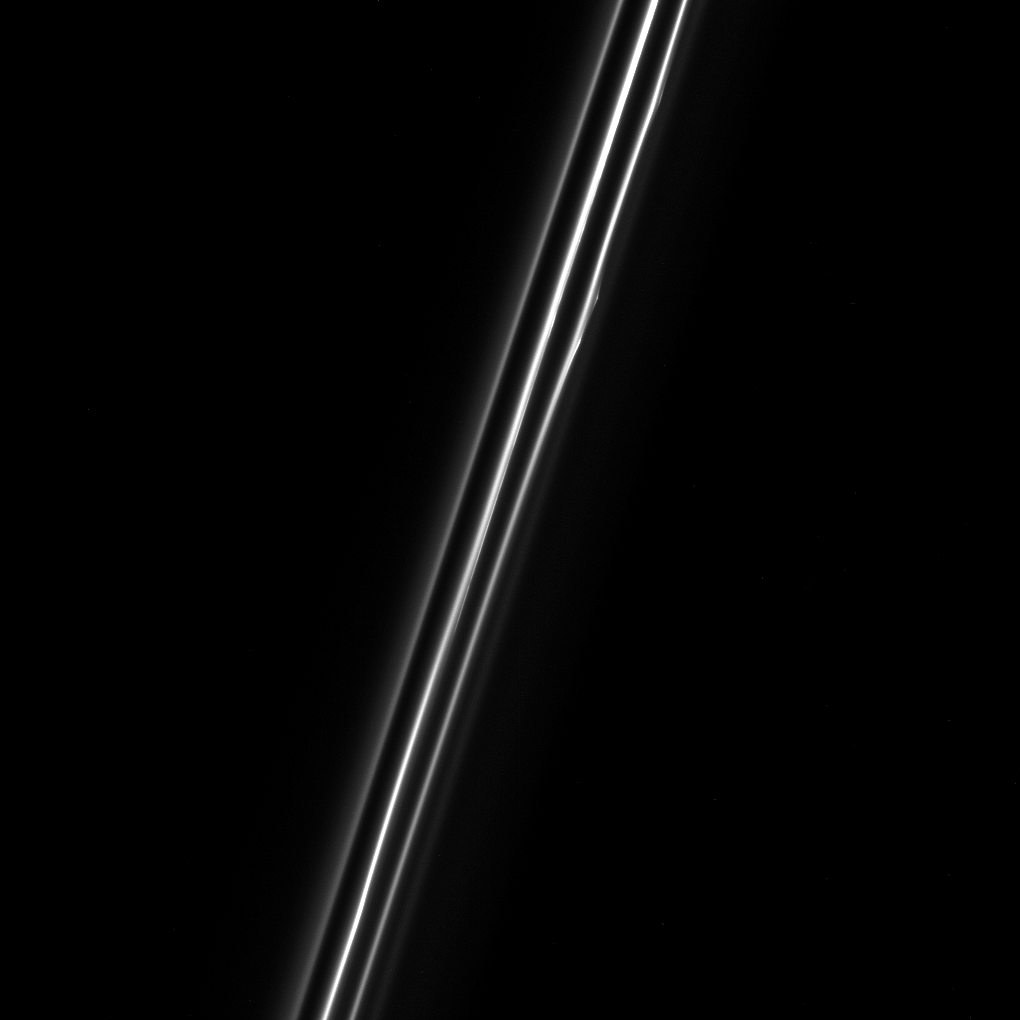

F for Fabulous

When seen up close, the F ring of Saturn resolves into multiple dusty strands. This Cassini view shows three bright strands and a very faint fourth strand off to the right.

The central strand is the core of the F ring. The other strands are not independent at all, but are actually sections of long spirals of material that wrap around Saturn. The material in the spirals was likely knocked out from the F ring’s core during interactions with a small moon. To read more about the spiral, see PIA07717.

This view looks toward the unilluminated side of the rings from about 38 degrees above the ring plane. The image was taken in visible light with the Cassini spacecraft narrow-angle camera on Dec. 18, 2016.

The view was acquired at a distance of approximately 122,000 miles (197,000 kilometers) from Saturn and at a Sun-Ring-spacecraft, or phase, angle of 47 degrees. Image scale is 0.7 miles (1.2 kilometers) per pixel.

The Cassini mission is a cooperative project of NASA, ESA (the European Space Agency) and the Italian Space Agency. The Jet Propulsion Laboratory, a division of the California Institute of Technology in Pasadena, manages the mission for NASA’s Science Mission Directorate, Washington. The Cassini orbiter and its two onboard cameras were designed, developed and assembled at JPL. The imaging operations center is based at the Space Science Institute in Boulder, Colorado.

Credit: NASA/JPL-Caltech/Space Science Institute